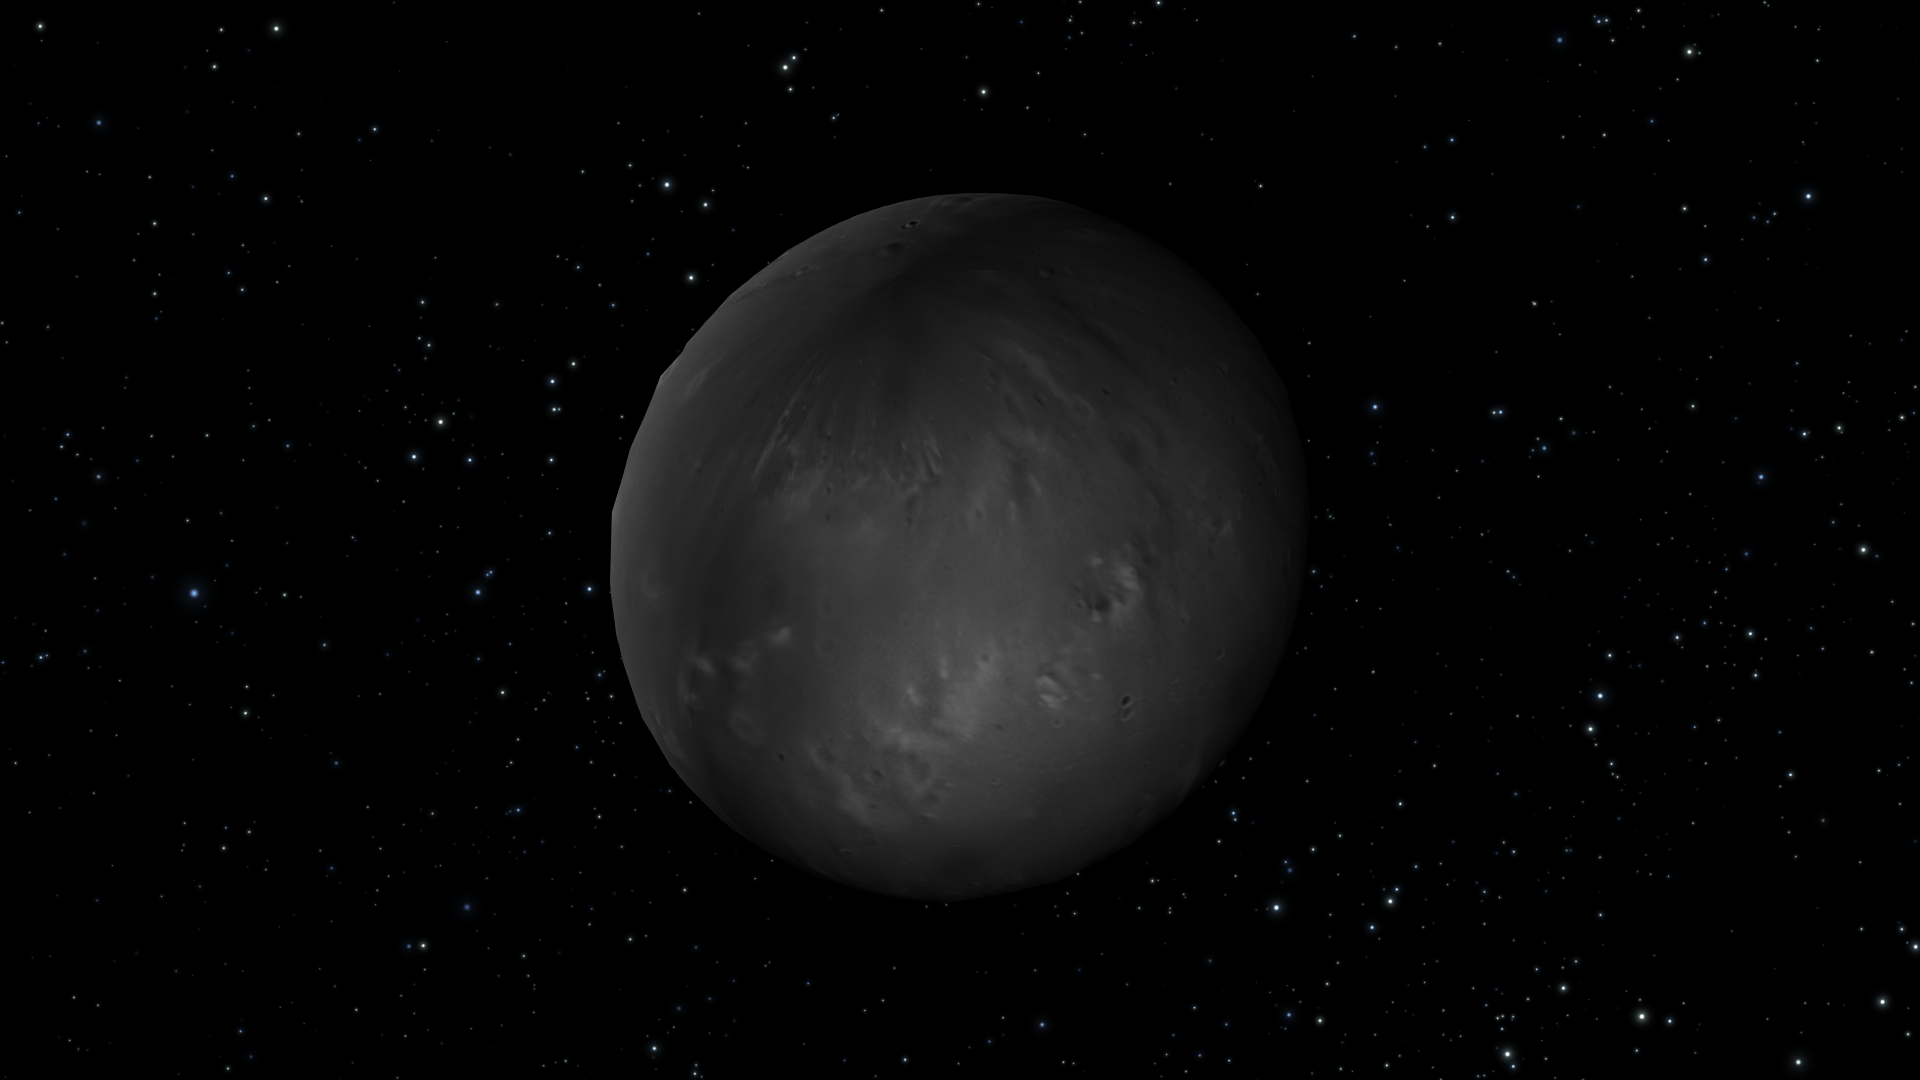

Artist’s View of Nix Rotation, Frame 6

Object Name: Nix

Credit: NASA, ESA, M. Showalter (SETI Institute), and G. Bacon (STScI)